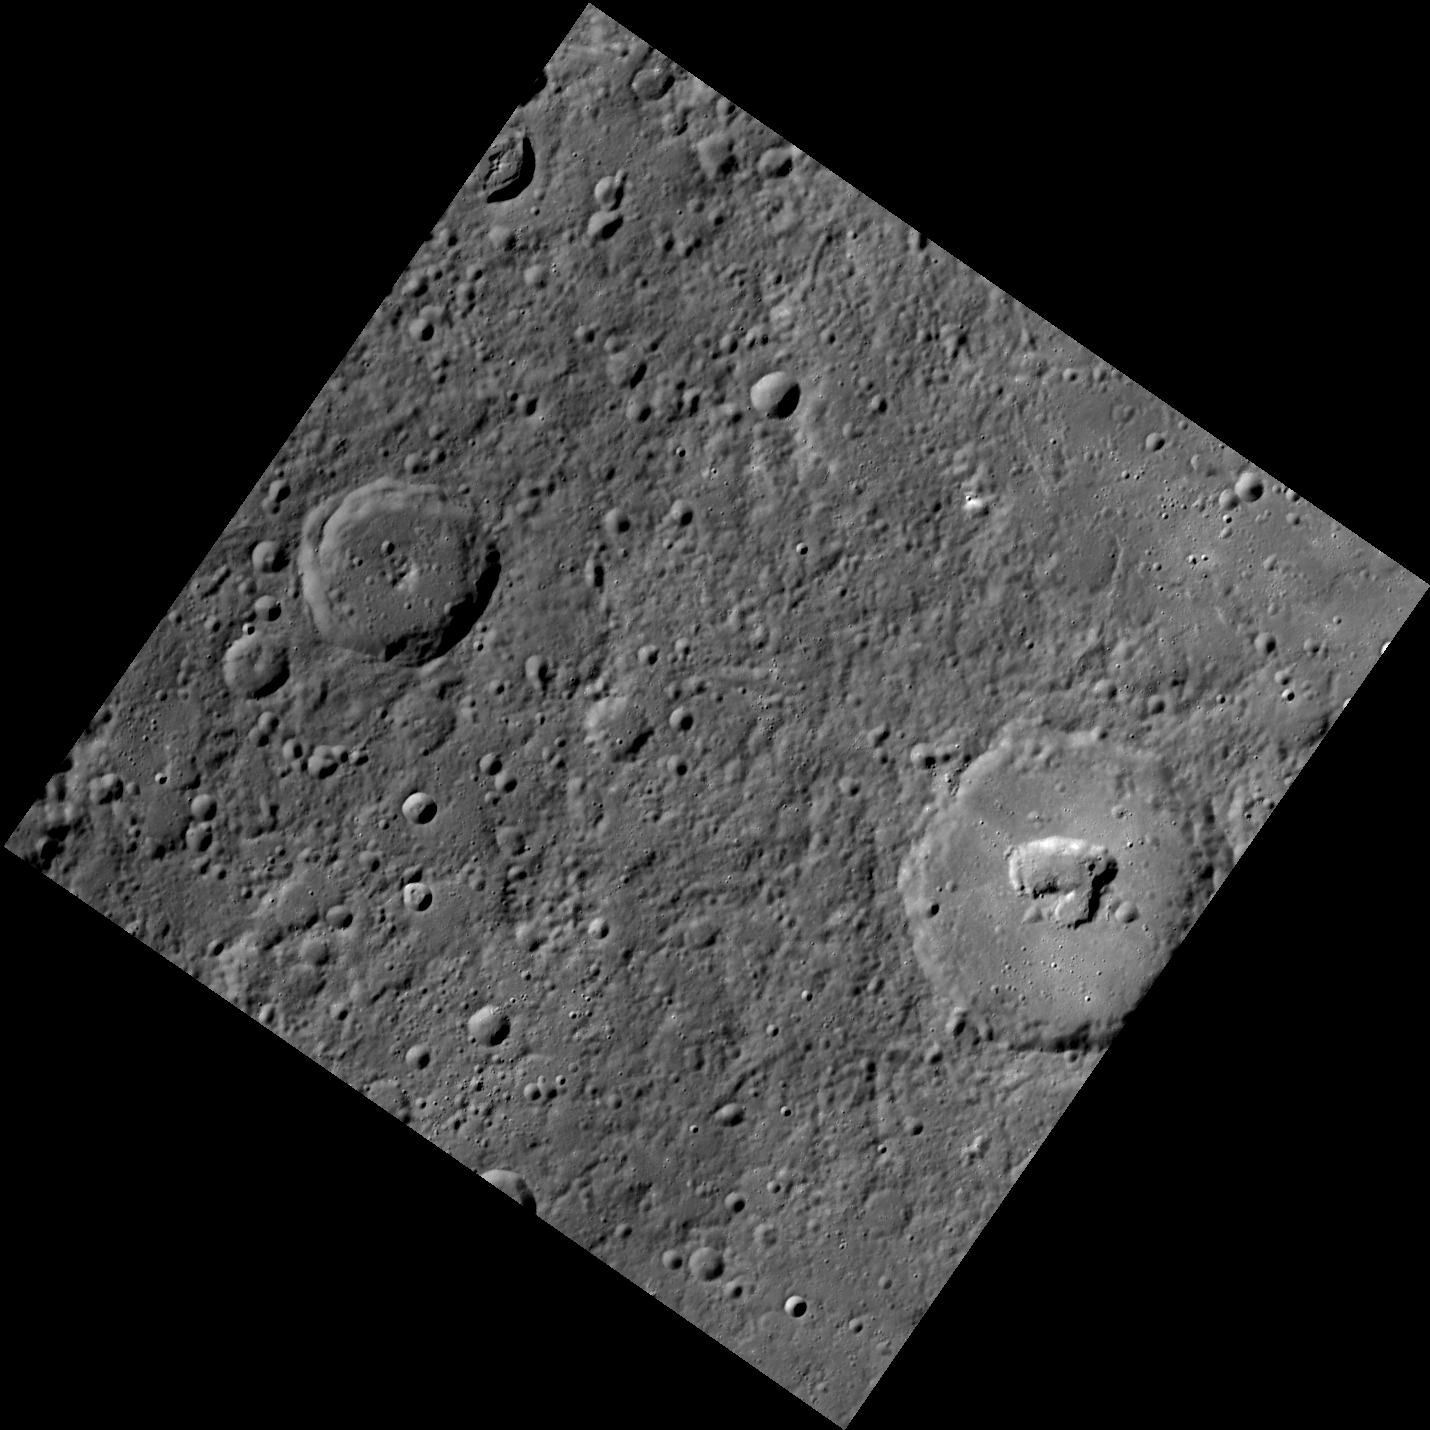

To Ngoc Van’s Central Pit

The two largest craters in this image are Burns (43 km in diameter) and To Ngoc Van (71 km in diameter). To Ngoc Van contains an irregularly shaped pit, similar to those seen inside of the craters Beckett, Picasso, and Gibran, among others.

This image was acquired as part of MDIS’s high-resolution surface morphology base map. The surface morphology base map will cover more than 90% of Mercury’s surface with an average resolution of 250 meters/pixel (0.16 miles/pixel or 820 feet/pixel). Images acquired for the surface morphology base map typically have off-vertical Sun angles (i.e., high incidence angles) and visible shadows so as to reveal clearly the topographic form of geologic features.

On March 17, 2011 (March 18, 2011, UTC), MESSENGER became the first spacecraft ever to orbit the planet Mercury. The mission is currently in its commissioning phase, during which spacecraft and instrument performance are verified through a series of specially designed checkout activities. In the course of the one-year primary mission, the spacecraft’s seven scientific instruments and radio science investigation will unravel the history and evolution of the Solar System’s innermost planet. Visit the Why Mercury? section of this website to learn more about the science questions that the MESSENGER mission has set out to answer.

Date acquired: April 22, 2011
Image Mission Elapsed Time (MET): 211938059
Image ID: 161520
Instrument: Wide Angle Camera (WAC) of the Mercury Dual Imaging System (MDIS)
WAC filter: 7 (748 nanometers)
Center Latitude: 53.40°
Center Longitude: 245.4° E
Resolution: 216 meters/pixel
Scale: The crater containing the pit is 71 km (44 mi) in diameter.
Incidence Angle: 66.8°
Emission Angle: 0.1°
Phase Angle: 66.7°

These images are from MESSENGER, a NASA Discovery mission to conduct the first orbital study of the innermost planet, Mercury. For information regarding the use of images, see the MESSENGER image use policy.

Credit: NASA/Johns Hopkins University Applied Physics Laboratory/Carnegie Institution of Washington